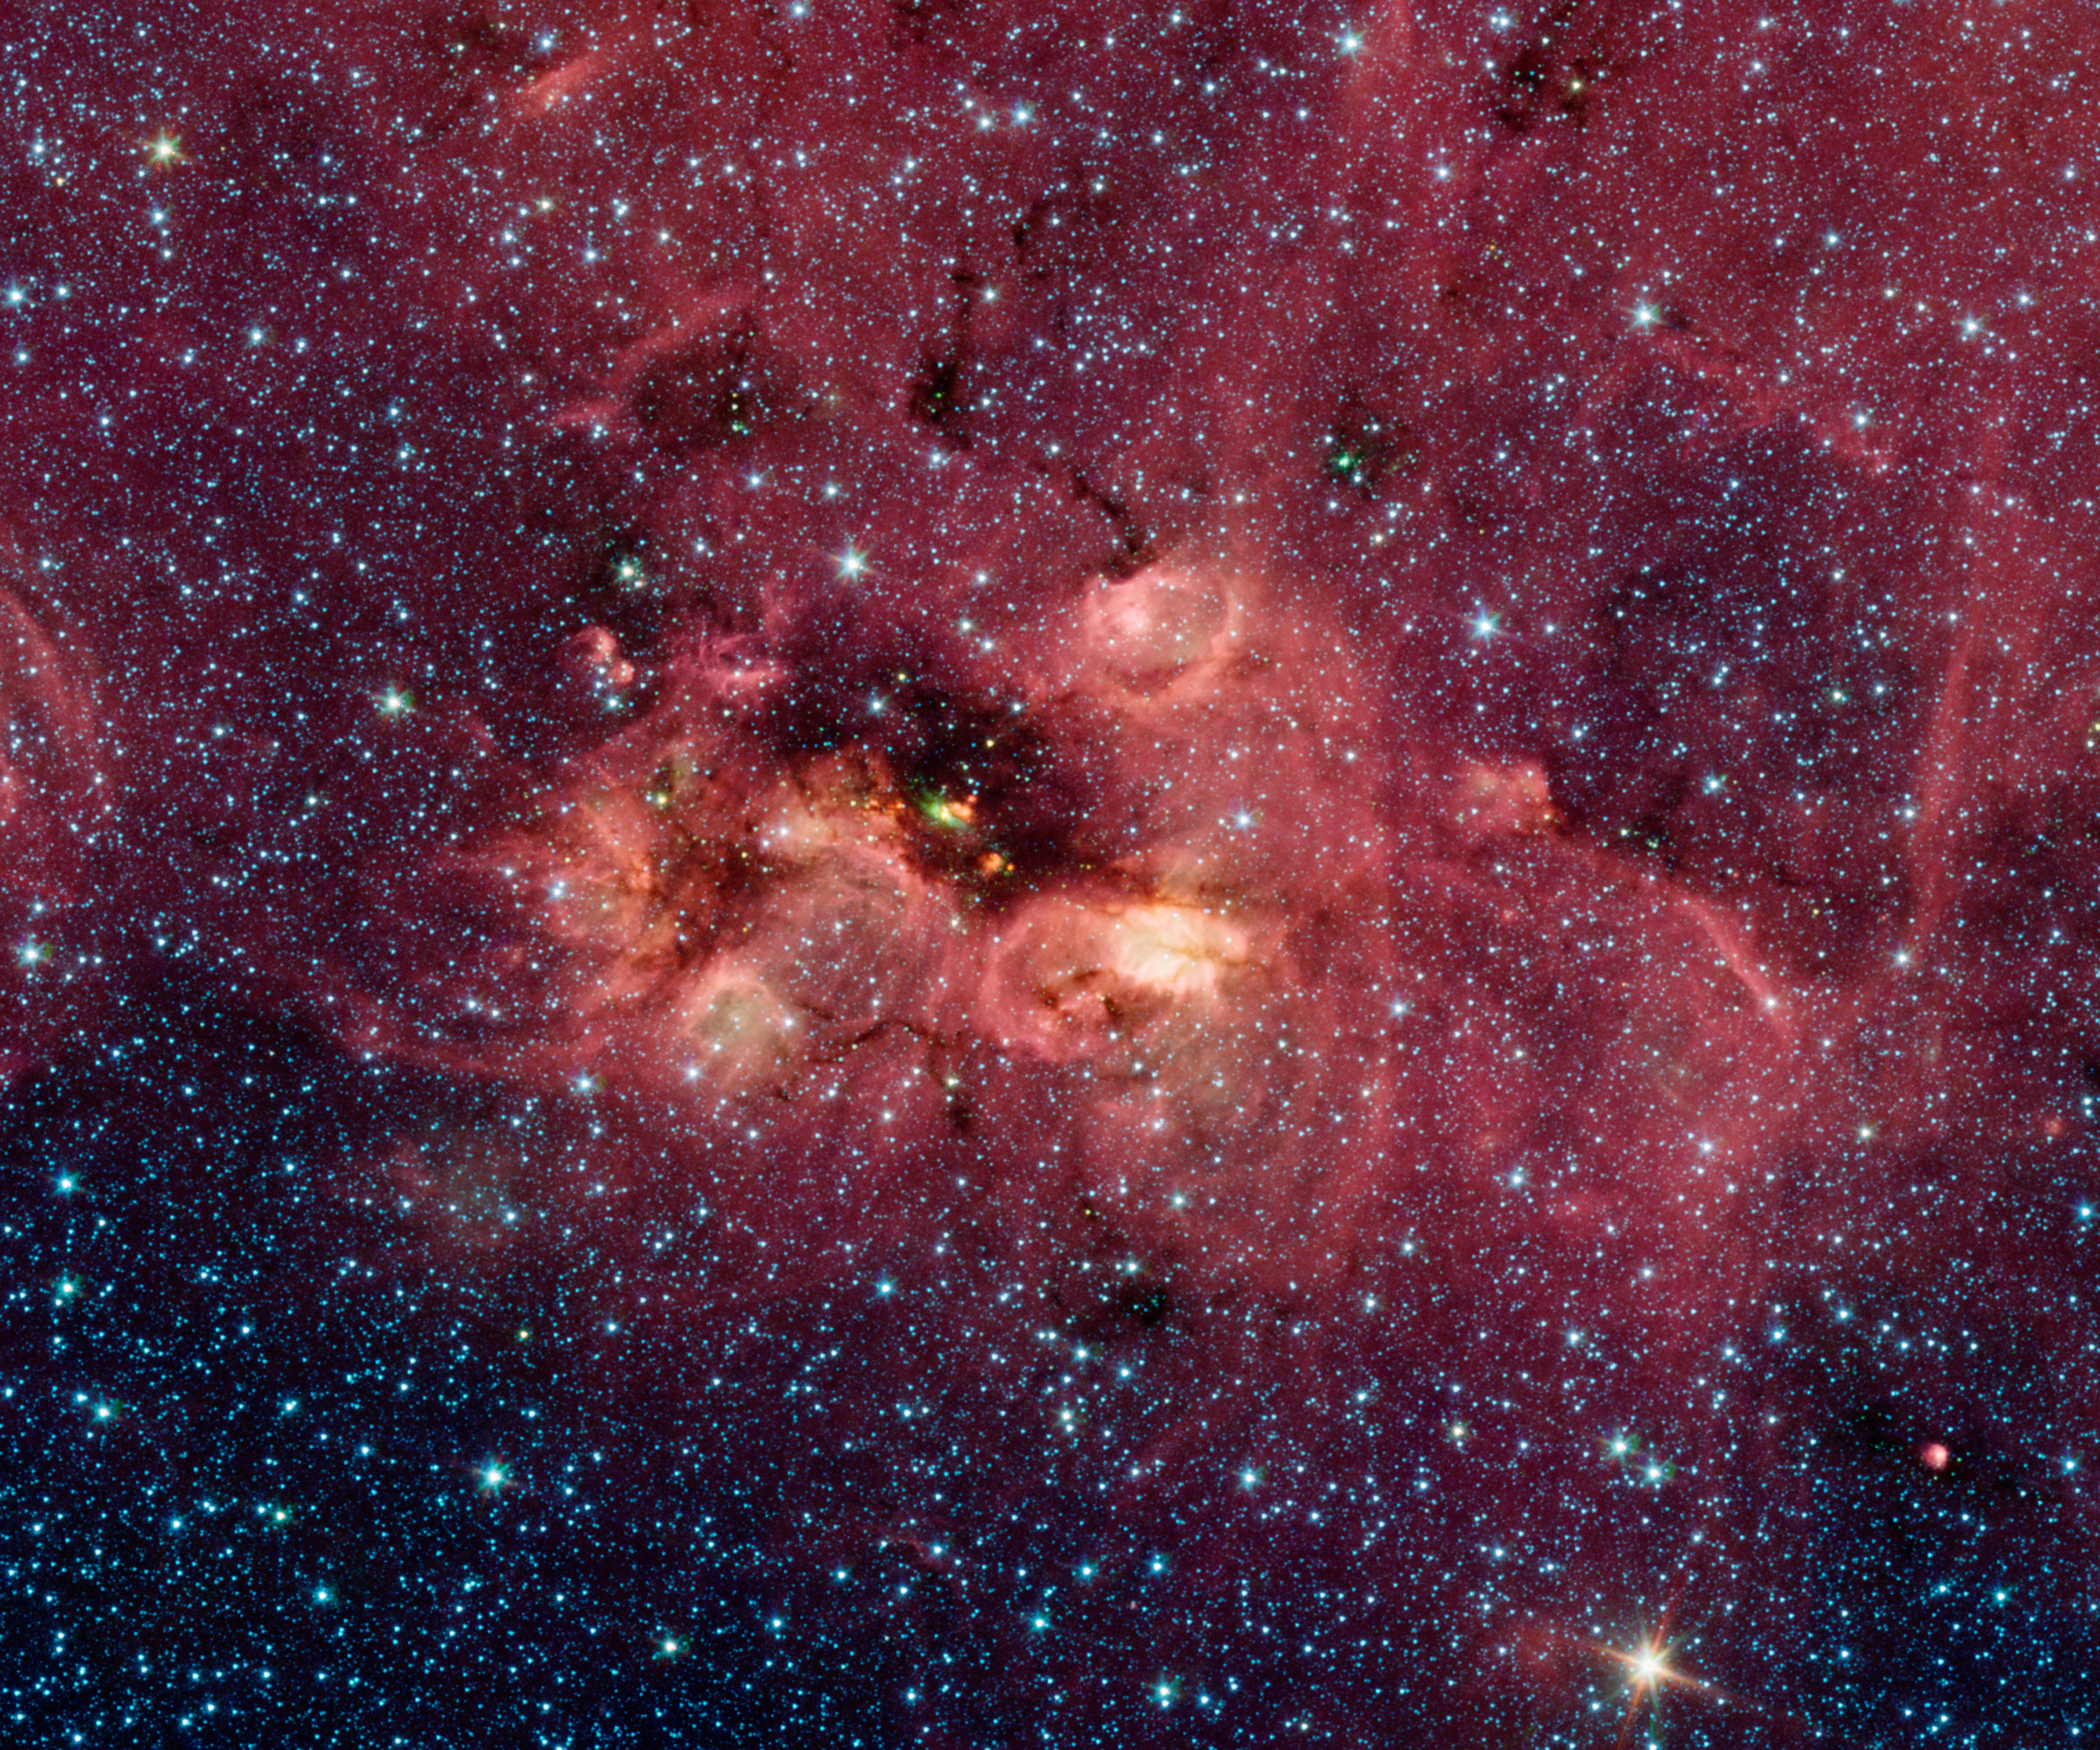

Coyote Head Nebula Does Not Approve

When searching for the nicest nebulas in the sky it's nice when your friends help you out. This striking star formation region, mapped in infrared light by NASA's Spitzer Space Telescope, was recently spotted by one of Spitzer's Twitter followers searching through the GLIMPSE360 panorama of our Milky Way galaxy.

One of multitudes of star-forming nebulas scattered across the sky, this area had been a bit of a "dirty" secret, tucked away behind a veil of dust that blocks our view in visible light. That obscuring veil fades away under Spitzer's infrared gaze revealing a collection of young stars bursting out of the dusty gas clouds in which they formed. Astronomers identify this area only by a collection of catalog numbers like IRAS 15541-5349.

This image is a tiny snippet of the vast 20 gigapixel GLIMPSE360 panorama released in March 2014. Visitors were encouraged to use the web viewers on the Spitzer site to search through the data and then share and name their findings on Twitter. This region was tweeted by @kevinmgill, who tagged it "Nebula Does Not Approve."

Nebula images are a bit like a Rorschach inkblot test and the Spitzer team, on seeing the image, found plenty of other hidden parallels, including a fish, a raccoon, a Minecraft Creeper and a "cute coyote's head." This last idea lent an informal name for this hidden region: the "Coyote Head Nebula."

This picture was taken with Spitzer's InfraRed Array Camera, as part of the Galactic Legacy Infrared Mid-Plane Survey Extraordinaire (GLIMPSE) project. It is a four-color composite, in which light with a wavelength of 3.6 microns is blue; 4.5-micron light is green; 5.8-micron light is orange; and 8-micron light is red. Dust is red, hot gas is green, and white is where gas and dust intermingle. Foreground and background stars appear scattered through the image.

Credit: NASA/JPL-Caltech